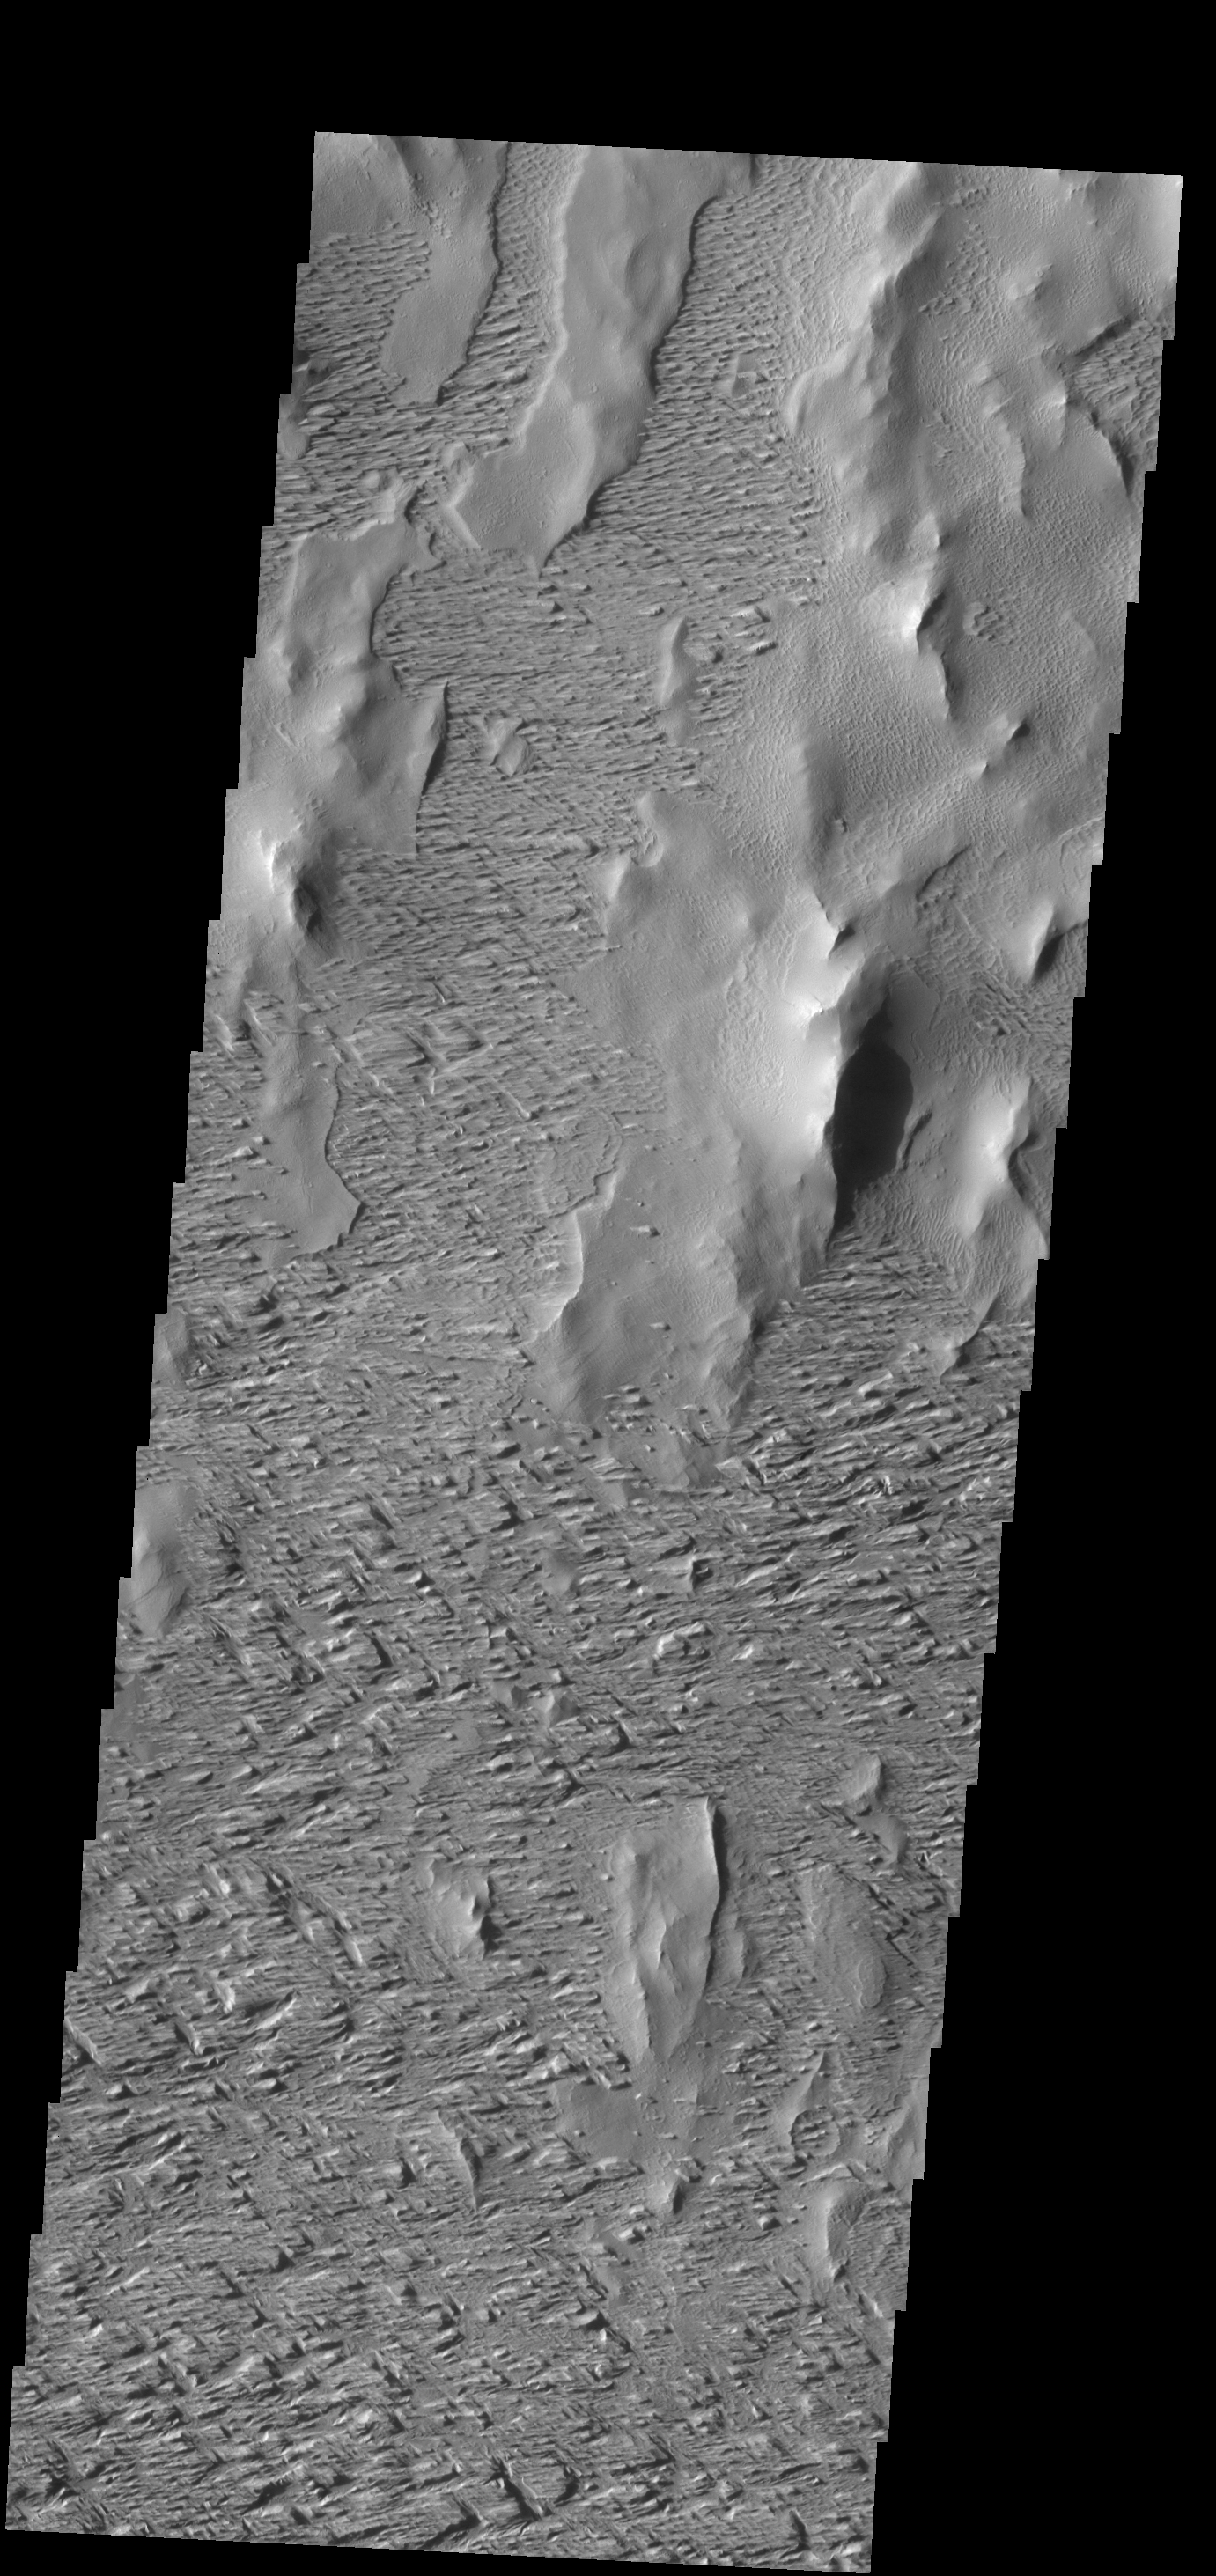

Wind Erosion

Winds have scoured this region south of Olympus Mons.

Credit: NASA/JPL-Caltech/ASU